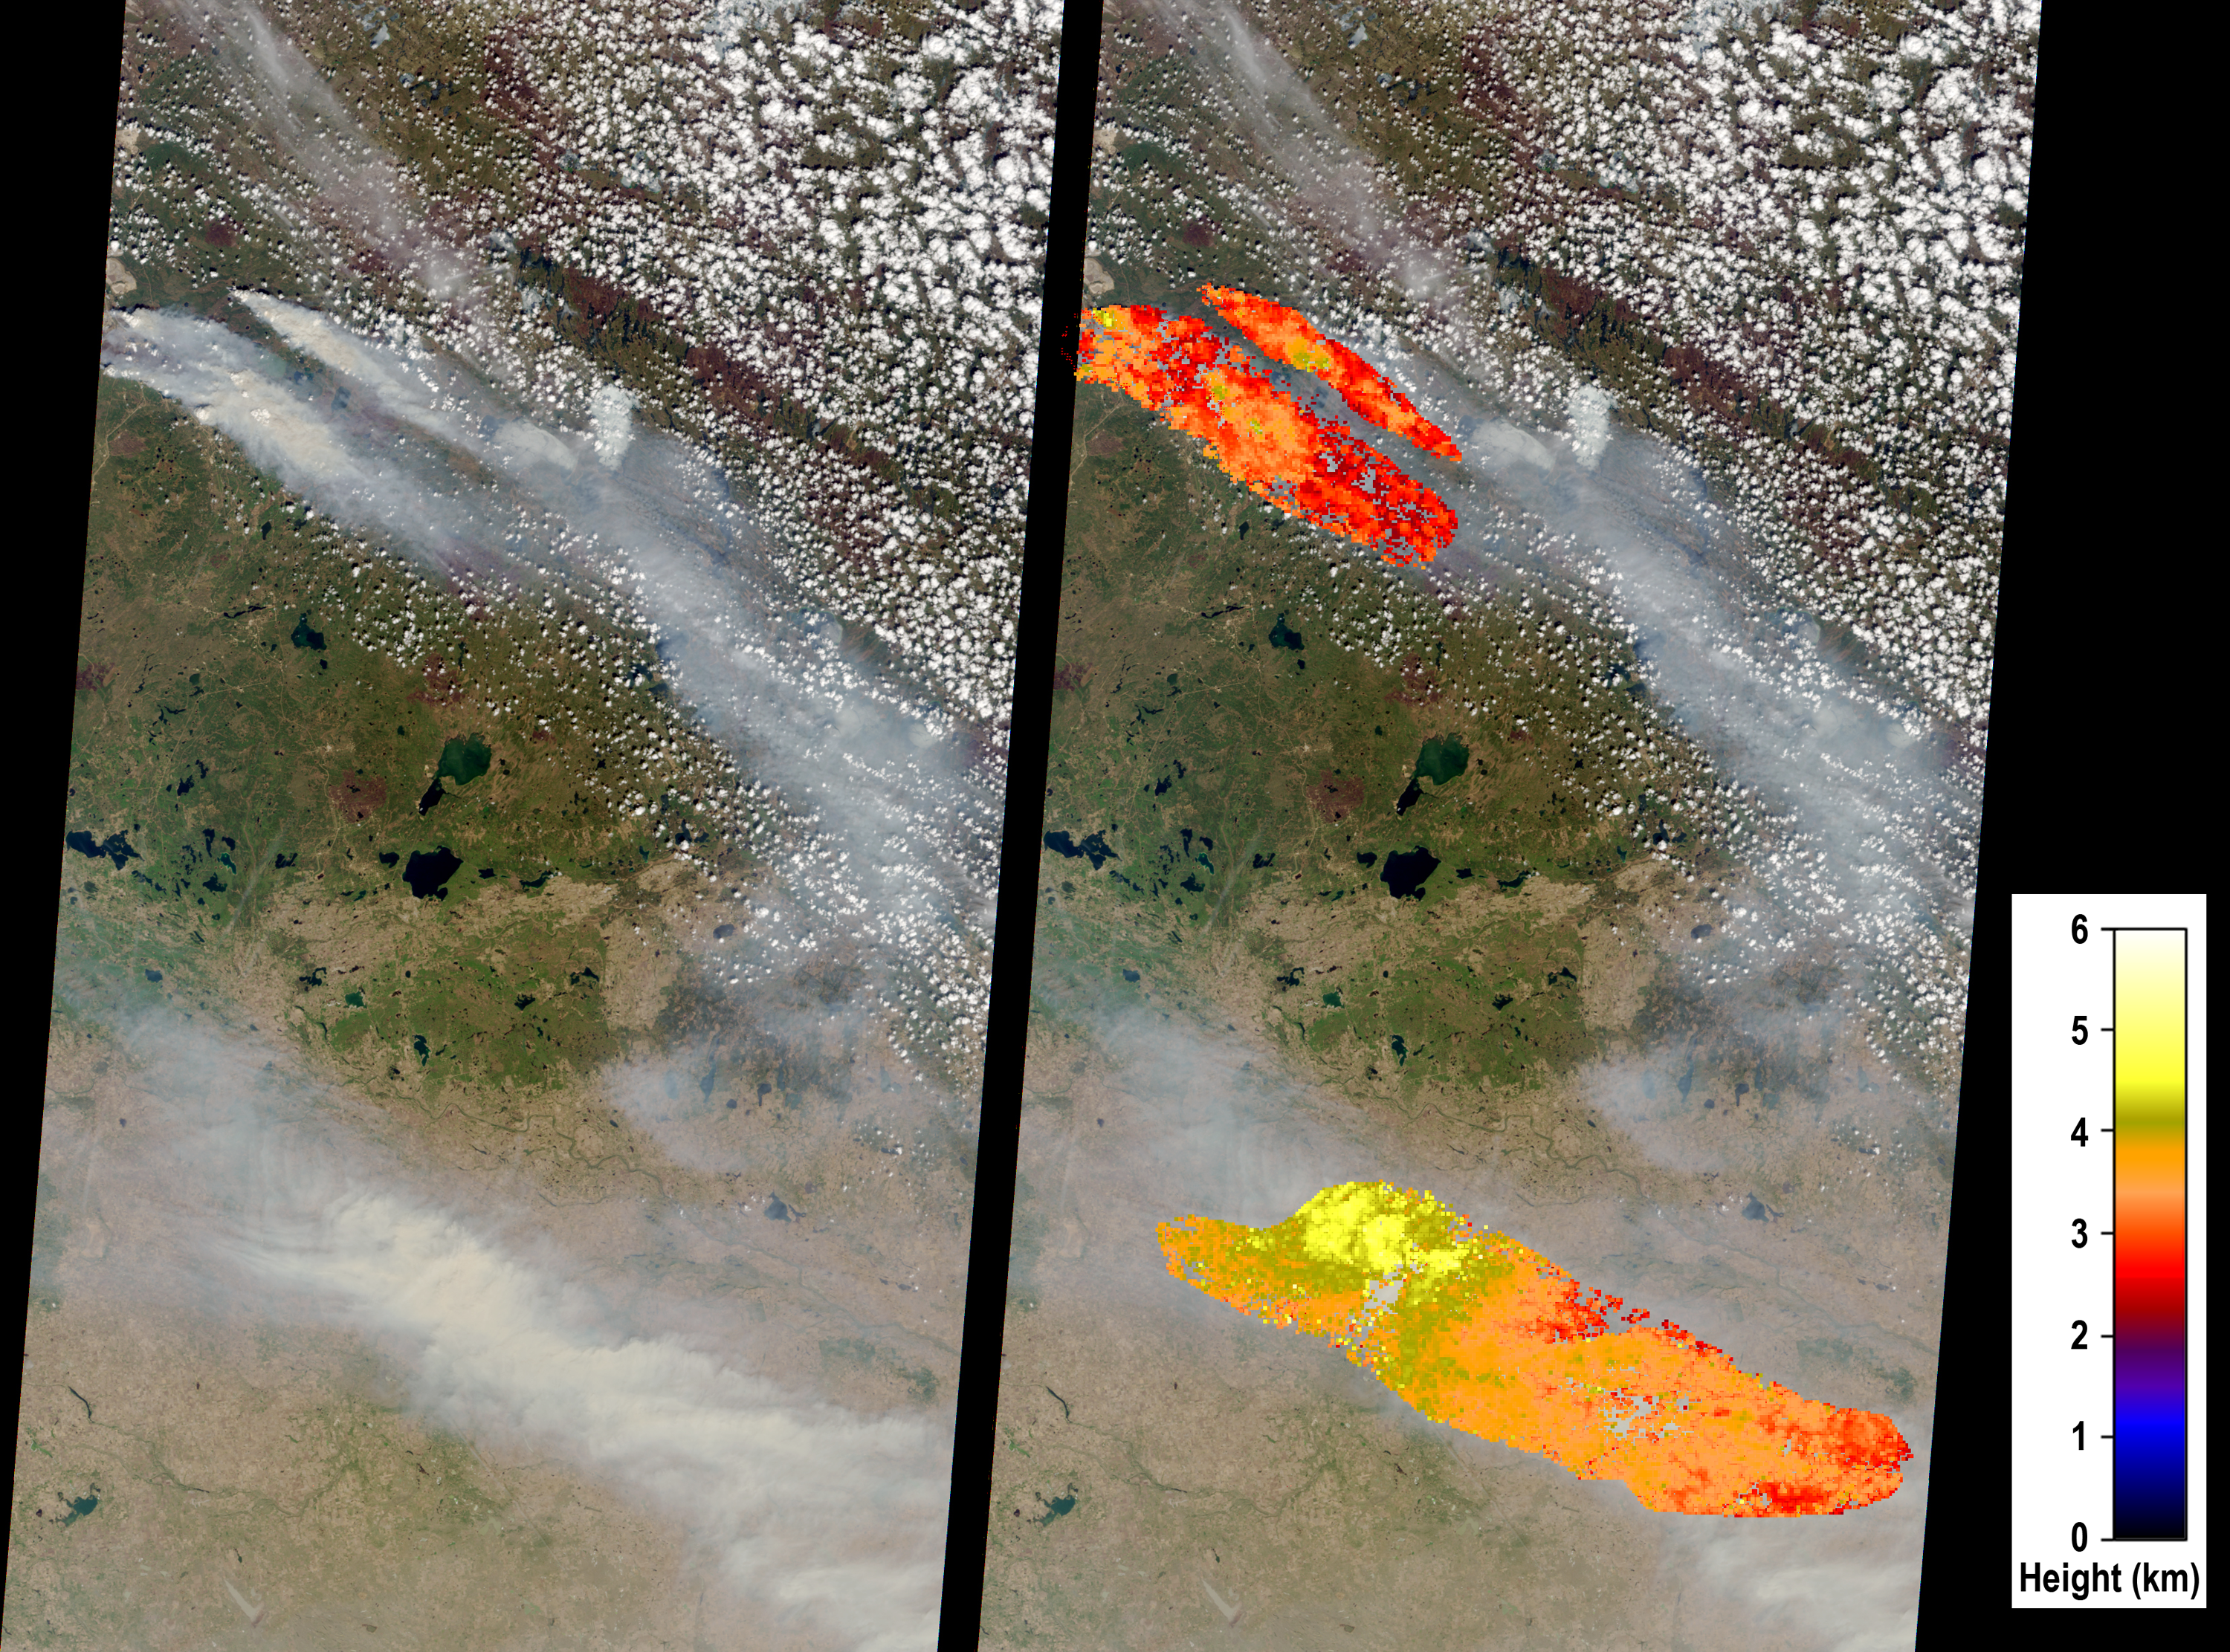

Large Smoke Plumes from Alberta, Canada Fires Observed by NASA’s MISR

Devastating wildfires in Alberta Province, Canada, near the city of Fort McMurray began on May 1, 2016. These fires had destroyed at least 1,600 homes and other structures as of May 9 and resulted in massive evacuations throughout the city. During the start of the fire, northern Alberta experienced record-setting high temperatures, which later climbed to above 91 degrees Fahrenheit. Dry conditions associated with the current El Niño and gusty winds were major contributors to the growth of these enormous fires.

The Multi-angle Imaging SpectroRadiometer (MISR) instrument aboard NASA’s Terra satellite captured this view of the area on May 6, 2016, from its nadir (vertical-viewing camera). The width of the MISR nadir camera swath is 235 miles (378 kilometers). Fort McMurray is located at the upper left edge of the image, and several large smoke plumes originating near the city are visible. Computerized analysis of the stereoscopic imagery acquired by MISR’s multiple cameras is used to determine the height of the smoke. In the right-hand image, the retrieved height field is superimposed upon the nadir camera view. The analysis reveals that on this date, the large fires injected smoke into the atmosphere 2 to 2.5 miles (3 to 4 kilometers) above sea level (ASL). Embedded with the plume, and near the fire source, are several “pyrocumulus clouds.” These are convective clouds that form as a result of intense thermal heating emanating from surface wildfires. The intense heating drives convection within the smoke plume. At the bottom of the image is a transported smoke cloud with heights exceeding 3.1 miles (5 kilometers) ASL. Smoke at these high altitudes can be transported long distances and therefore has important climate implications that can extend far from the fire itself. Smoke near the surface has adverse impacts on human health.

These data were acquired during Terra orbit 87148. The stereoscopic analysis was performed using the MISR INteractive eXplorer (MINX) software tool, which is publicly available through the Open Channel Foundation at http://www.openchannelsoftware.com/projects/MINX. A database of previously digitized plumes is available from the MISR Plume Height Project at http://misr.jpl.nasa.gov/getData/accessData/MISRPlumeHeight/.

MISR was built and is managed by NASA’s Jet Propulsion Laboratory, Pasadena, California, for NASA’s Science Mission Directorate, Washington, D.C. The Terra spacecraft is managed by NASA’s Goddard Space Flight Center, Greenbelt, Maryland. The MISR data were obtained from the NASA Langley Research Center Atmospheric Science Data Center, Hampton, Virginia. JPL is a division of the California Institute of Technology in Pasadena.

Credit: NASA/GSFC/LaRC/JPL-Caltech, MISR Team